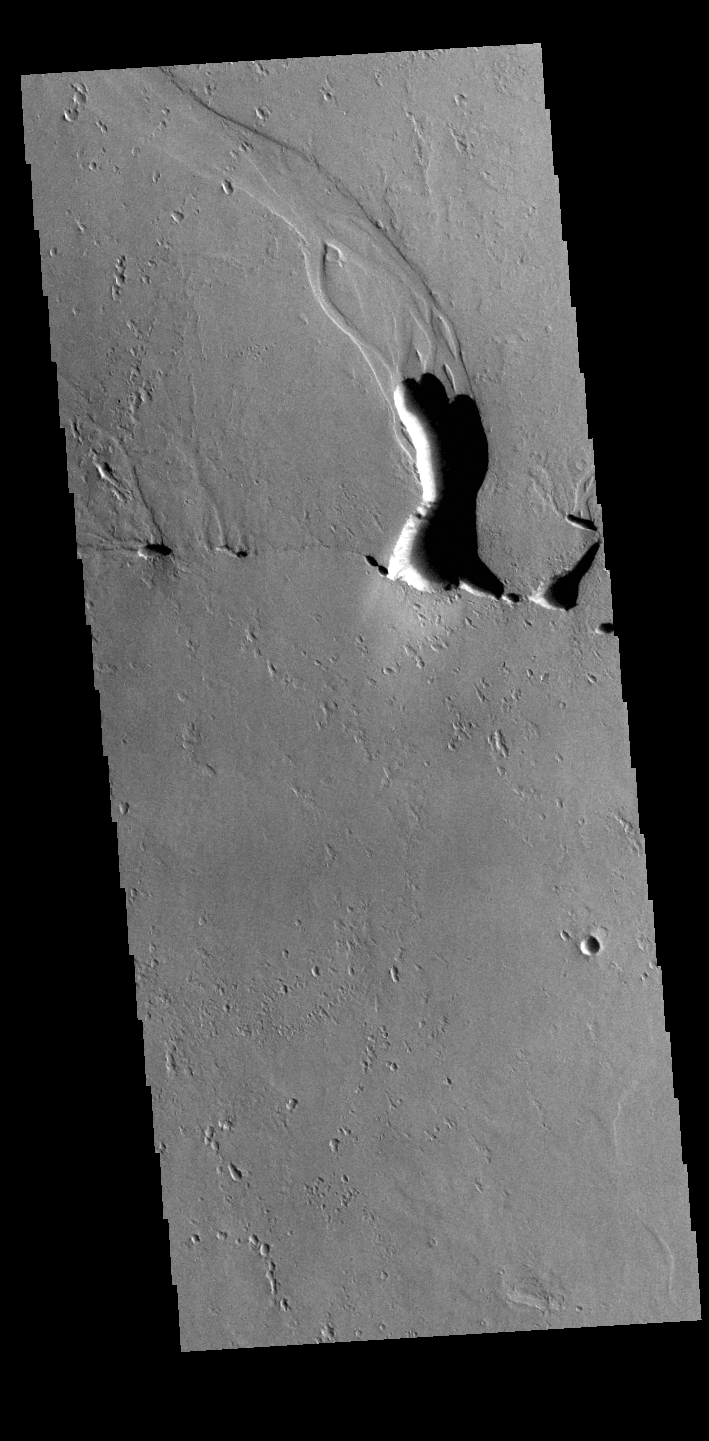

Odd Channel

This unusual channel feature is located south of Tooting Crater near Lycus Sulci. It most likely formed by the release of melted sub-surface ice. The impact crater event may have caused the heating, or volcanic activity from Olympus Mons.

Credit: NASA/JPL-Caltech/ASU